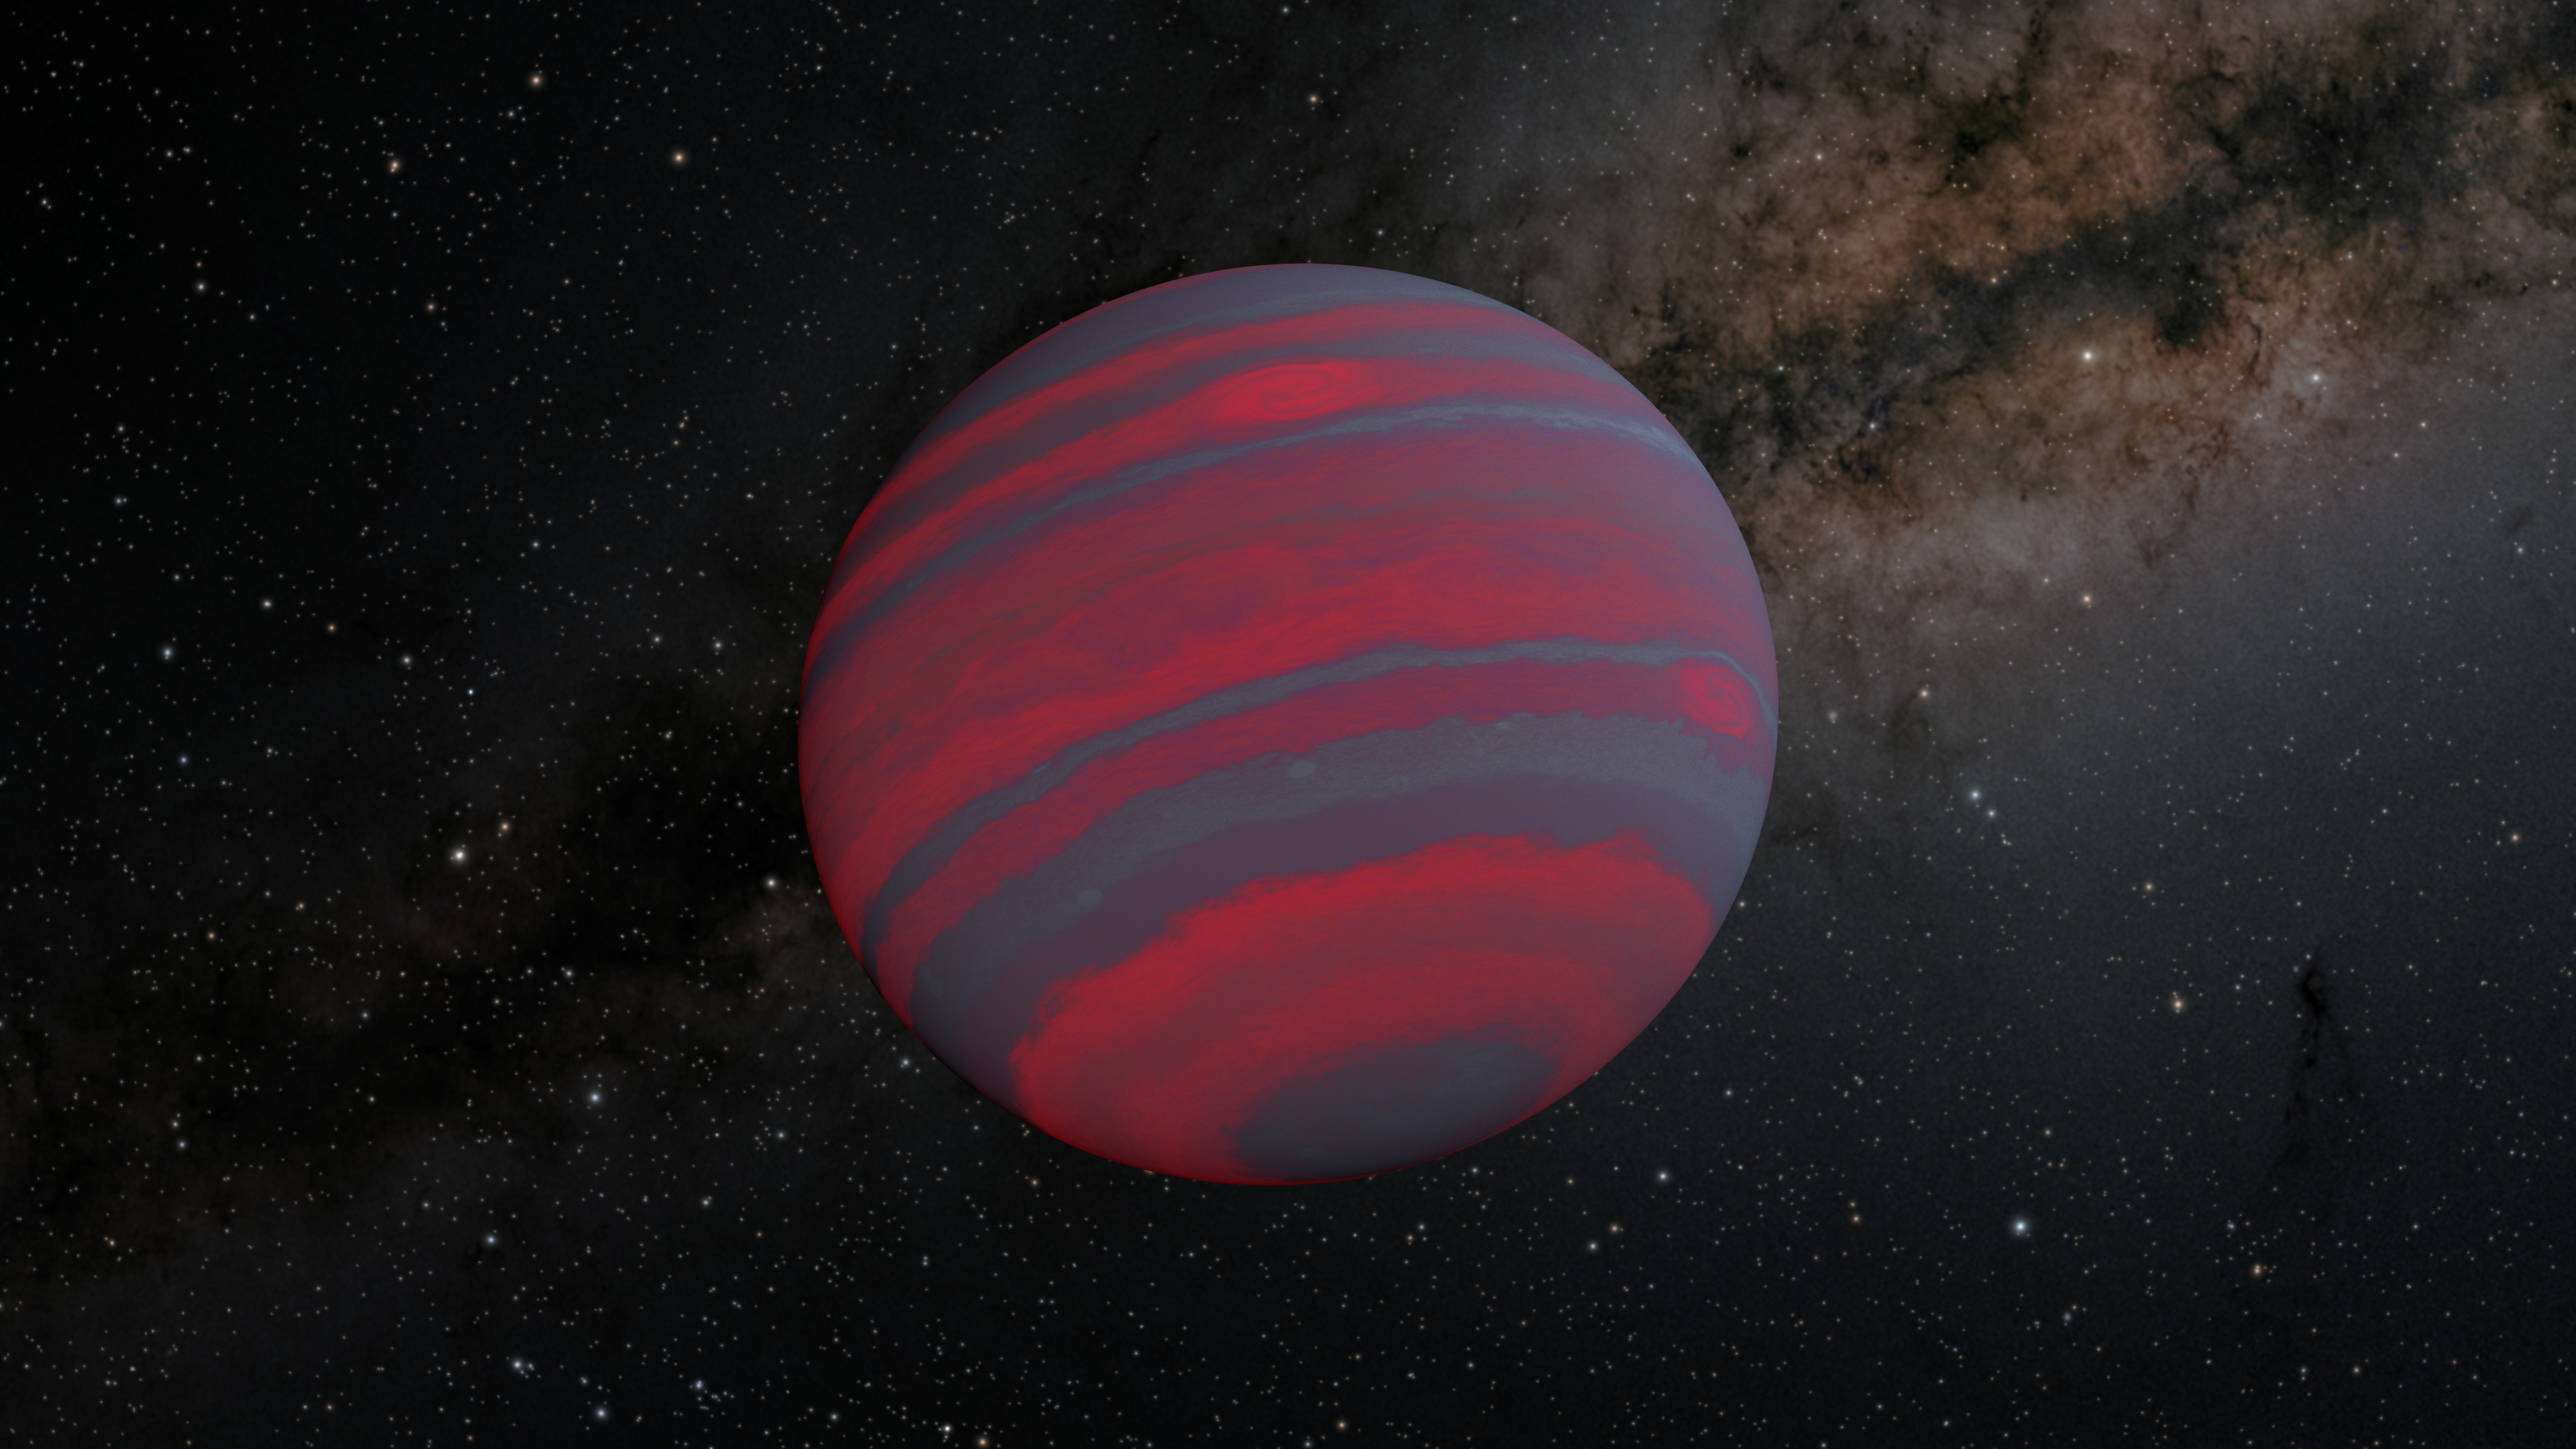

A Swiftly Rotating Brown Dwarf (Illustration)

The faster a brown dwarf spins, the narrower the different-colored atmospheric bands on it likely become, as shown in this illustration. Some brown dwarfs glow in visible light, but they are typically brightest in infrared wavelengths, which are longer than what human eyes can see.

Credit: NASA/JPL-Caltech